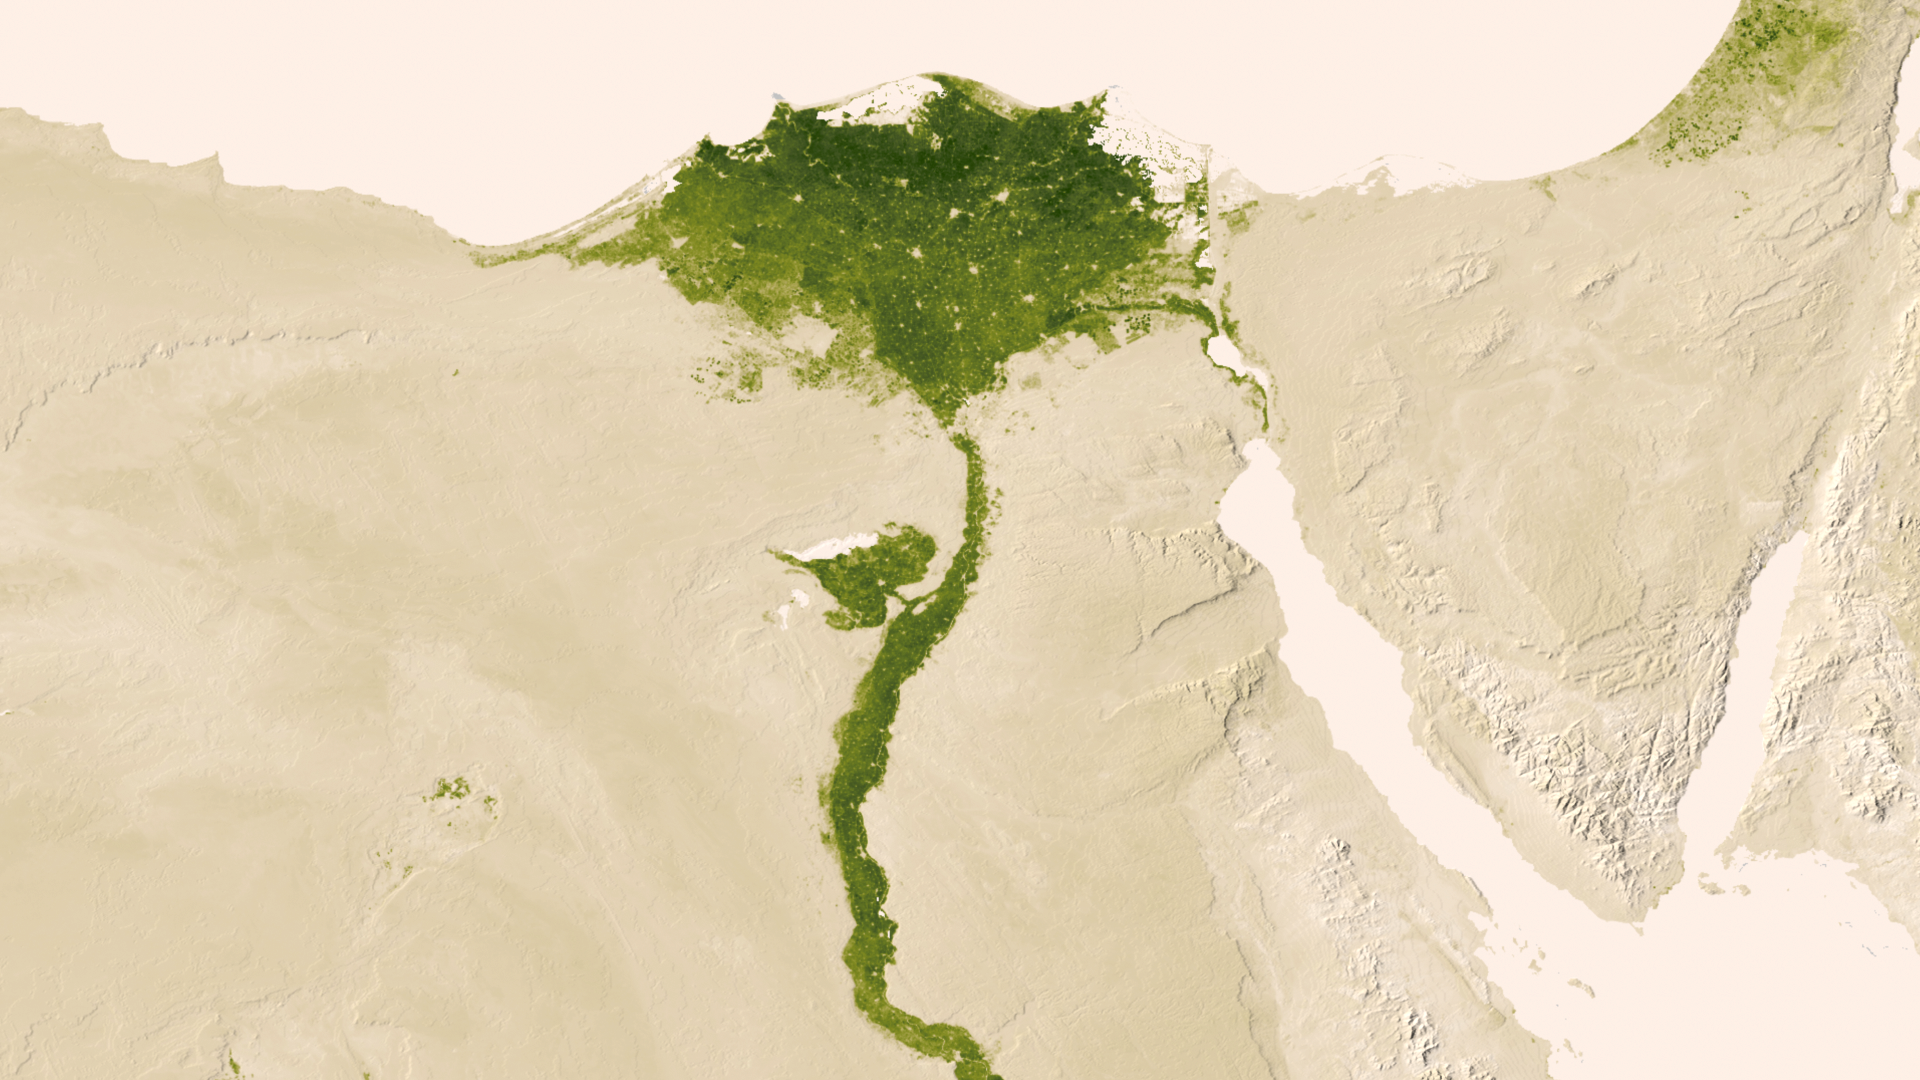

Nile Delta

Urbanized areas of northern Egypt are visible amidst the deserts of Egypt. The image captured July 9-15, 2012 also shows the Nile River which provides life-sustaining water to the region. The image was created from the Visible-Infrared Imager/Radiometer Suite (VIIRS) instrument aboard the Suomi National Polar-orbiting Partnership or Suomi NPP satellite, a partnership between NASA and the National Oceanic and Atmospheric Administration, or NOAA.

Credit: NASA/NOAA